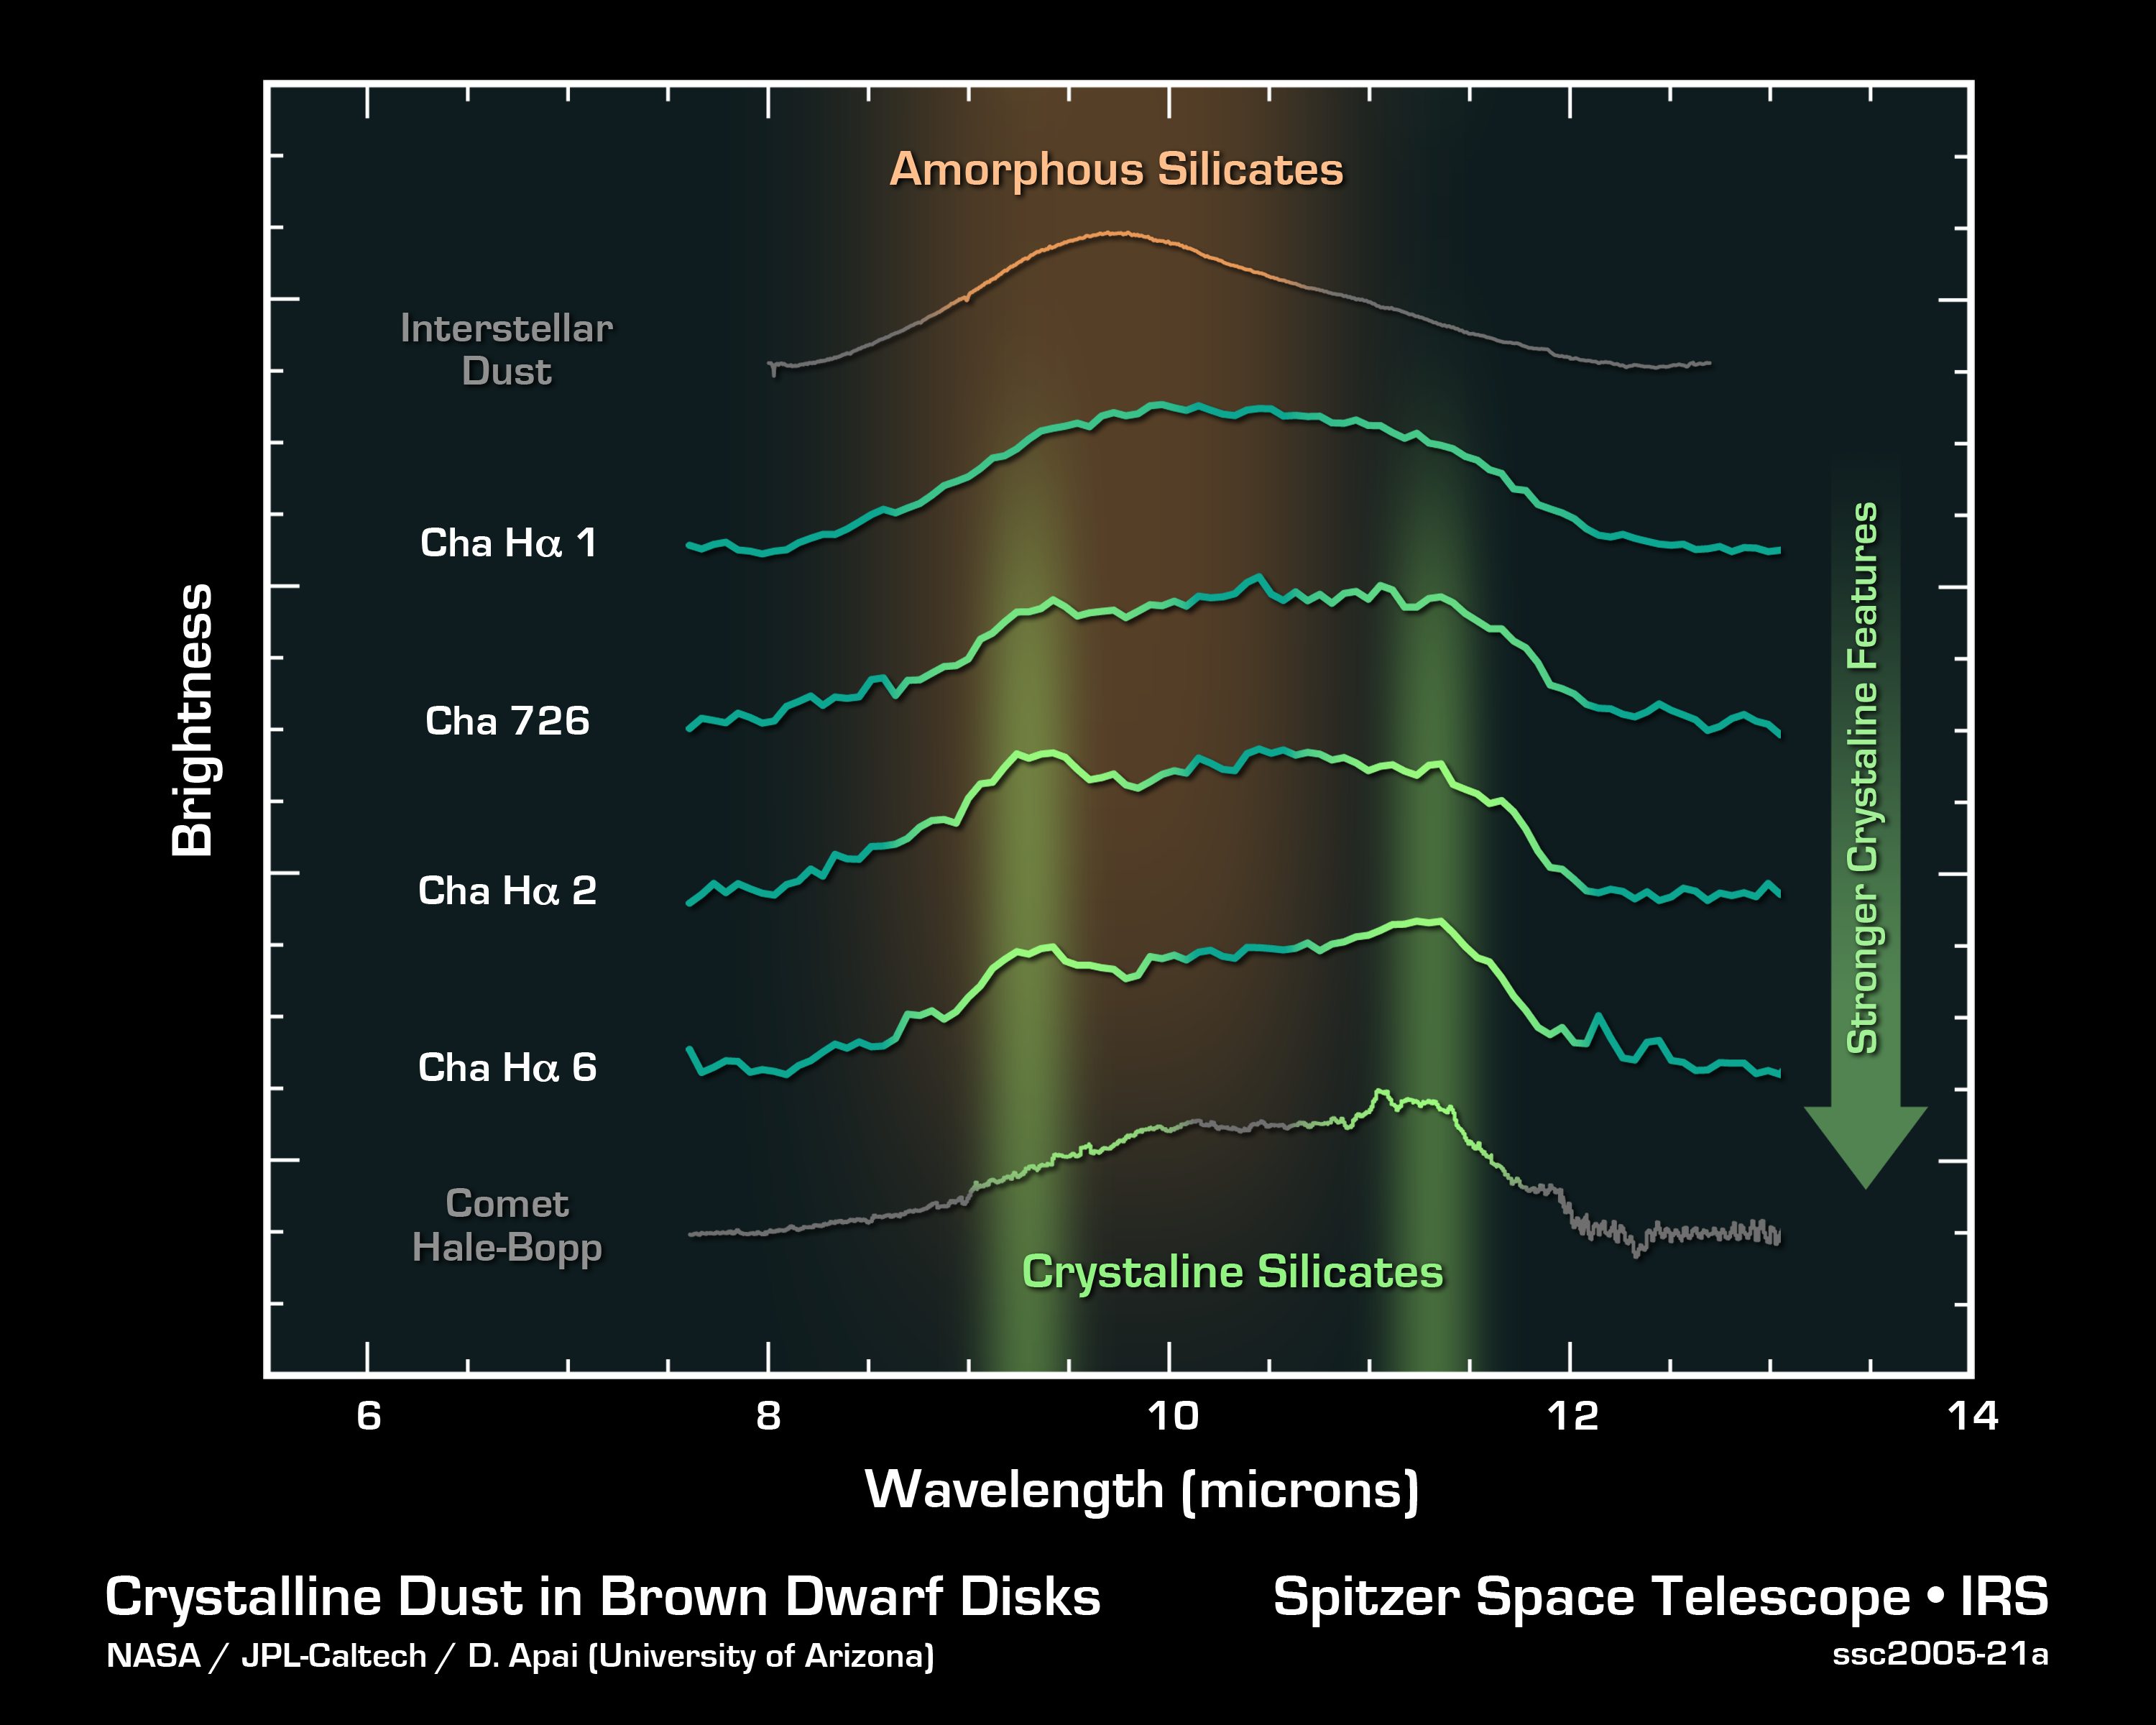

Planet Clumps and Crystals Around Brown Dwarfs

This graph of data from NASA's Spitzer Space Telescope shows the spectra (middle four lines) of dusty disks around four brown dwarfs, or "failed stars," located 520 light-years away in the Chamaeleon constellation. The data suggest that the dust in these disks is crystallizing and clumping together in what may be the birth of planets.

Spectra are created by breaking light apart into its basic components, like a prism turning sunlight into a rainbow. Their bumps represent the "fingerprints" or signatures of different minerals.

Here, the light green vertical bands highlight the spectral fingerprints of crystals made up primarily of a green silicate mineral found on Earth called olivine. As the graph illustrates, three of the four brown dwarfs possess these microscopic gem-like particles. For comparison, the spectra of dust between stars (top) and the comet Hale-Bopp (bottom) are shown. The comet has the tiny crystals, whereas the interstellar dust does not.

The broadening of these spectral features or bumpsseen here as you move down the graphindicates silicate grains of increasing size.Another analysis of this same data shows that some of the brown dwarfs' dusty disks flare in their outer regions, while others are flattened. This flattening is correlated with increasing grain size, and probably occurs because the heavier dust grains are settling downward.

Together, these observationsof crystals, growing dust grains and flattened disksprovide strong evidence that the dust around these brown dwarfs is evolving into what might become planets. Prior to the findings, these first steps of planet formation were seen only in disks around stars, the brighter and bigger cousins to brown dwarfs.

Credit: NASA/JPL-Caltech/D. Apai (University of Arizona)